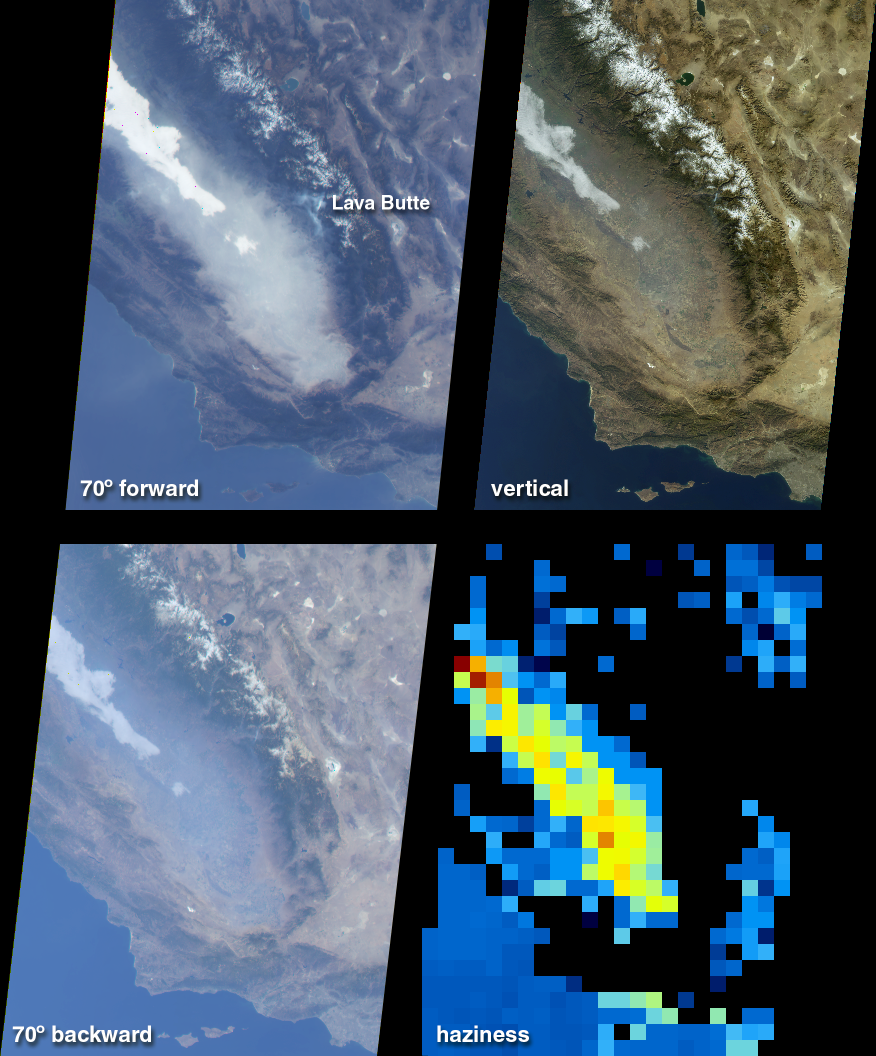

Fog and Haze in California’s San Joaquin Valley

This illustration features images of southern California and southwestern Nevada acquired on January 3, 2001 (Terra orbit 5569), and includes data from three of MISR’s nine cameras. The San Joaquin Valley, which comprises the southern extent of California’s Central Valley, covers much of the viewed area. Also visible are several of the Channel Islands near the bottom, and Mono and Walker Lakes, which stand out as darker patches near the top center, especially in the vertical and backward oblique images. Near the lower right of each image is the Los Angeles Basin, with the distinctive chevron shape of the Mojave Desert to its north.

The Central Valley is a well-irrigated and richly productive agricultural area situated between the Coast Range and the snow-capped Sierra Nevadas. During the winter, the region is noted for its hazy overcasts and a low, thick ground fog known as the Tule. Owing to the effects of the atmosphere on reflected sunlight, dramatic differences in the MISR images are apparent as the angle of view changes. An area of thick, white fog in the San Joaquin Valley is visible in all three of the images. However, the pervasive haze that fills most of the valley is only slightly visible in the vertical view. At the oblique angles, the haze is highly distinguishable against the land surface background, particularly in the forward-viewing direction. Just above image center, the forward view also reveals bluish-tinged plumes near Lava Butte in Sequoia National Forest, where the National Interagency Coordination Center reported an active forest fire.

The changing surface visibility in the multi-angle data allows us to derive the amount of atmospheric haze. In the lower right quadrant is a map of haze amount determined from automated processing of the MISR imagery. Low amounts of haze are shown in blue, and a variation in hue through shades of green, yellow, and red indicates progressively larger amounts of airborne particulates. Due to the topographically complex terrain, no results are obtained over the Sierra Nevada and Coastal mountains and these areas are shown in black. However, the enhanced haziness of the San Joaquin Valley is evident in this derived product. Within the yellow pixels, the Sun would look about 40% dimmer to an observer on the ground in comparison to its brightness on a much clearer day.

MISR was built and is managed by NASA’s Jet Propulsion Laboratory, Pasadena, CA, for NASA’s Office of Earth Science, Washington, DC. The Terra satellite is managed by NASA’s Goddard Space Flight Center, Greenbelt, MD. JPL is a division of the California Institute of Technology.

Credit: NASA/GSFC/JPL, MISR Team